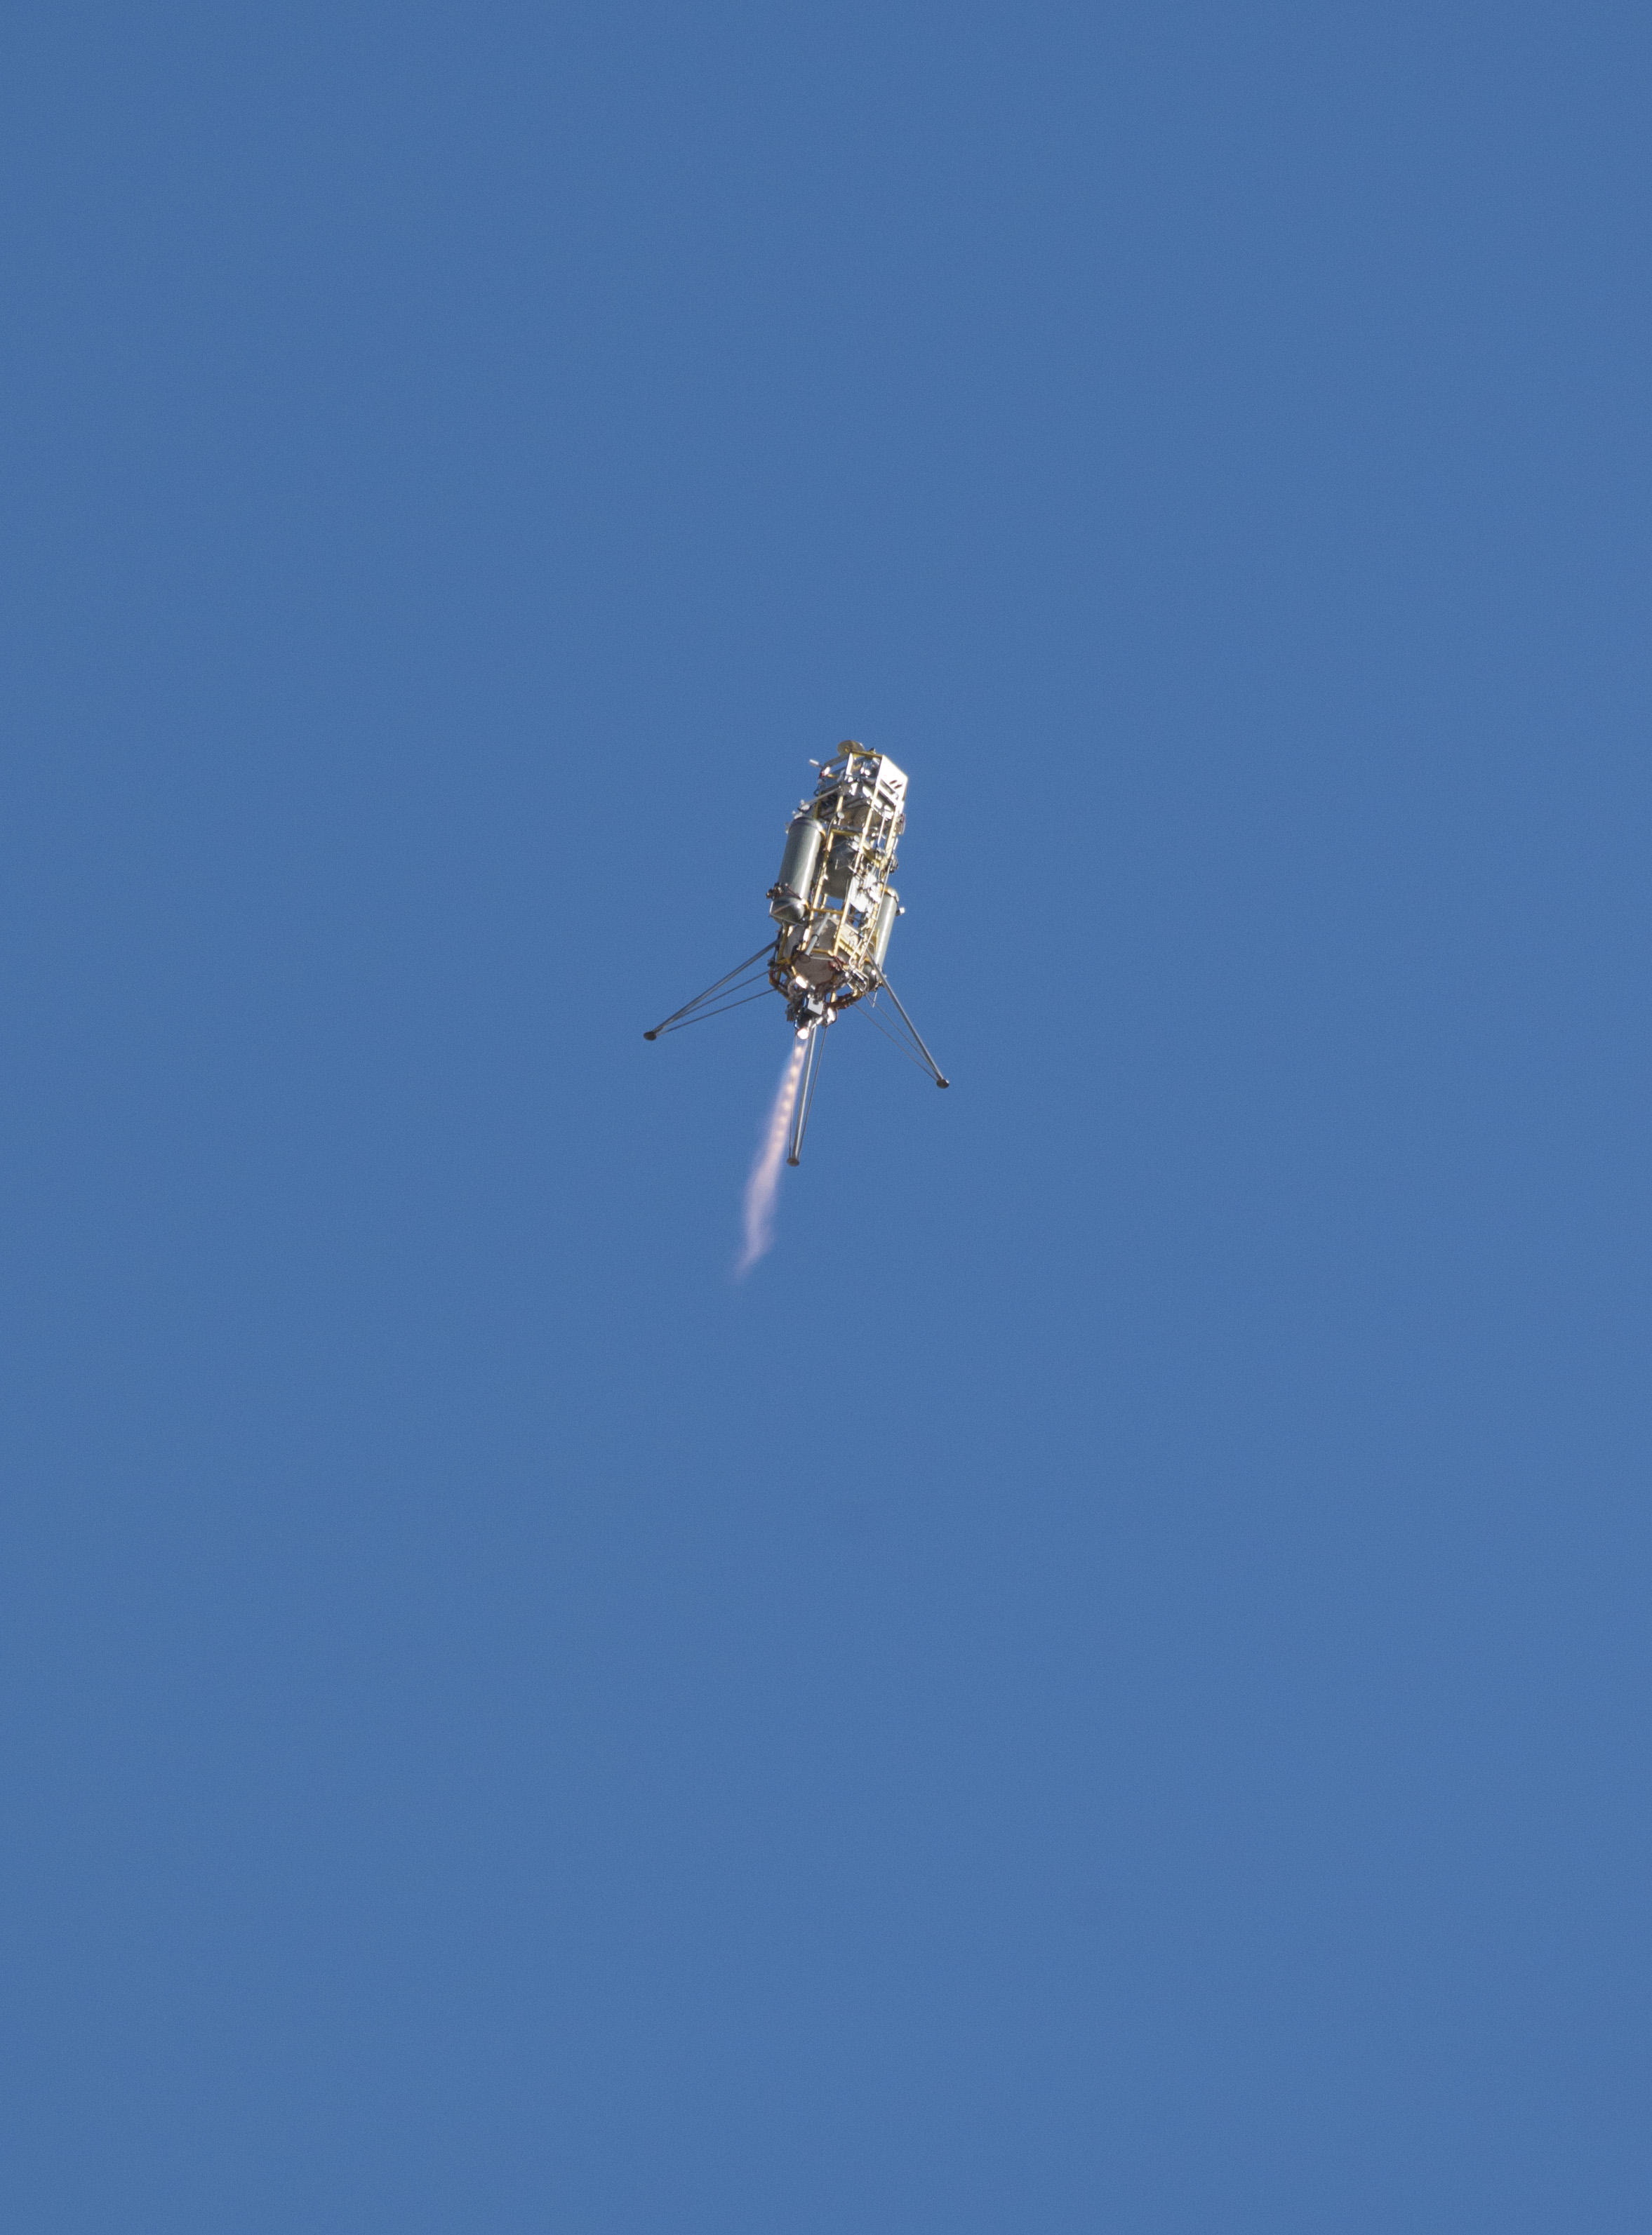

Test of Lander Vision System for Mars 2020

A prototype of the Lander Vision System for NASA’s Mars 2020 project was tested in this Dec. 9, 2014, flight of a Masten Space Systems “Xombie” vehicle at Mojave Air and Space Port in California.

The Flight Opportunities Program funded the Masten flight tests under the Space Technology Mission Directorate. The program obtains commercial suborbital space launch services to pursue science, technology and engineering to mature technology relevant to NASA’s pursuit of space exploration. The program nurtures the emerging suborbital space industry and allows NASA to focus on deep space.

Credit: NASA/Photo: Tom Tschida